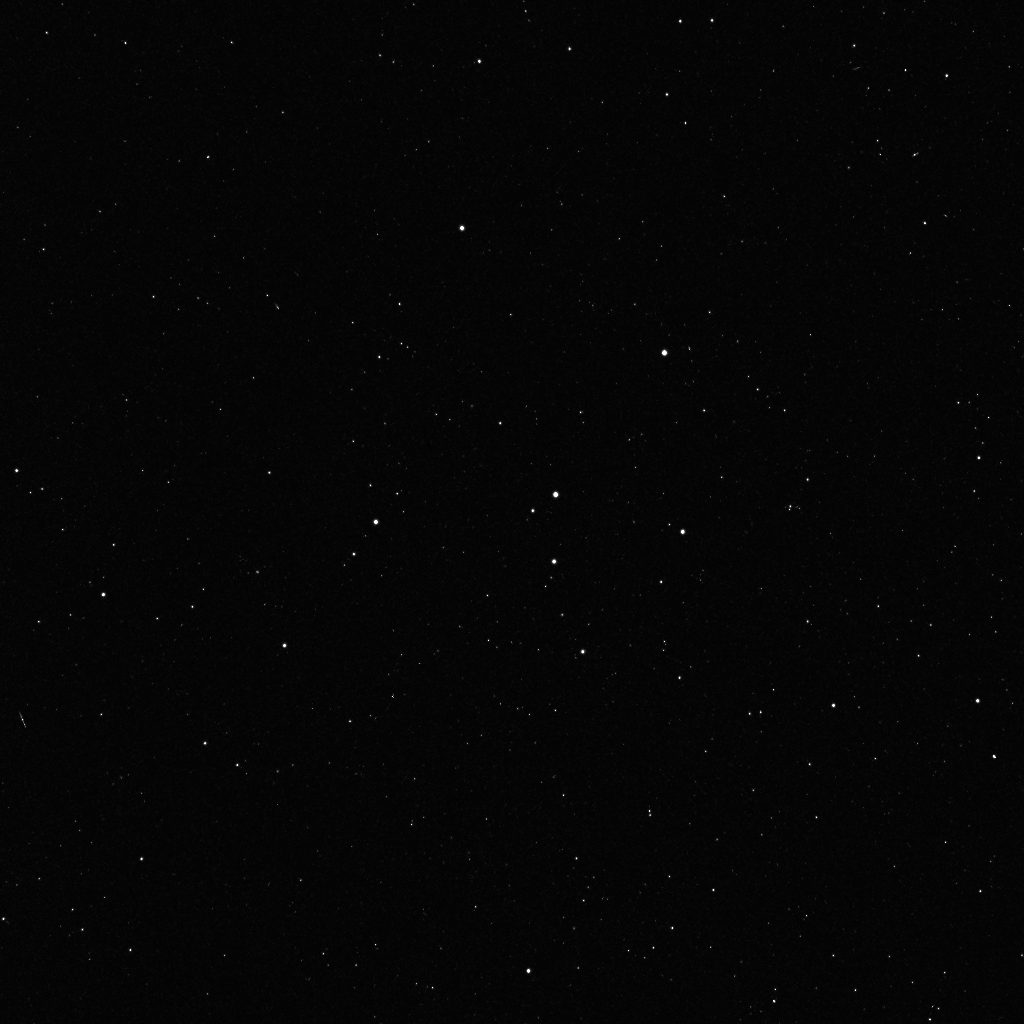

Star Field in the Constellation Cepheus

A star field in the constellation Cepheus is a composite of two 600-second exposures by the Framing Camera acquired during tests on December 3, 2007. Figure 1 shows the names of the stars.

The Dawn mission to Vesta and Ceres is managed by JPL, a division of the California Institute of Technology in Pasadena, for NASA’s Science Mission Directorate, Washington. The University of California, Los Angeles, is responsible for overall Dawn mission science. Other scientific partners include Planetary Science Institute, Tucson, Ariz.; Max Planck Institute for Solar System Research, Katlenburg-Lindau, Germany; DLR Institute for Planetary Research, Berlin; Italian National Institute for Astrophysics, Rome; and the Italian Space Agency. Orbital Sciences Corporation of Dulles, Va., designed and built the Dawn spacecraft.

Photojournal Note:
This image was previously released with the image shown in figure 3. It has now been replaced with an enhanced image and map shown in figure 2.

Credit: NASA/JPL/MPS/DLR/IDA